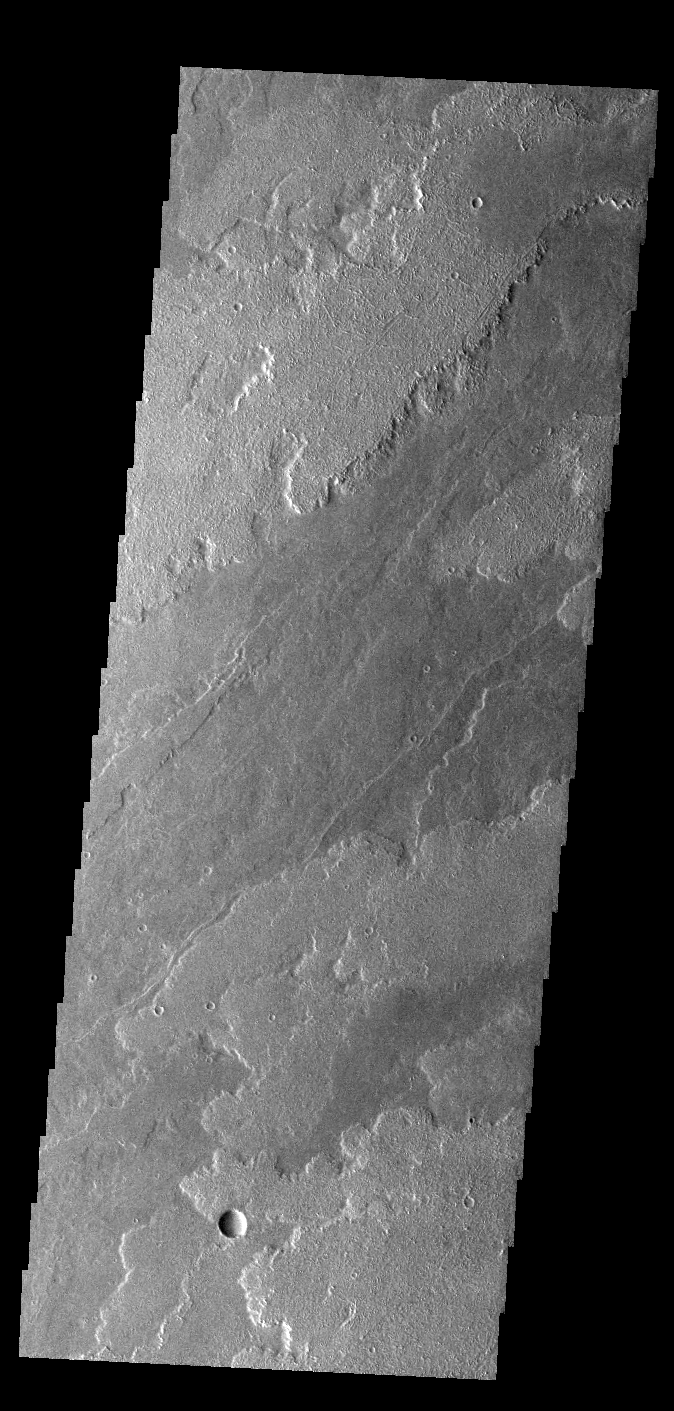

Daedalia Planum

Today’s VIS image shows a small portion of the immense lava flows that originated from Arsia Mons. Arsia Mons is the southernmost of the three large aligned volcanoes in the Tharsis region. Arsia Mons’ last eruption was 10s of million years ago. The different surface textures are created by differences in the lava viscosity and cooling rates. The lobate margins of each flow can be traced back to the start of each flow — or to the point where they are covered by younger flows. Flows in Daedalia Planum can be as long as 180 km (111 miles). For comparison the longest Hawaiian lava flow is only 51 km (˜31 miles) long. The total area of Daedalia Planum is 2.9 million square km – more than four times the size of Texas.

Credit: NASA/JPL-Caltech/ASU